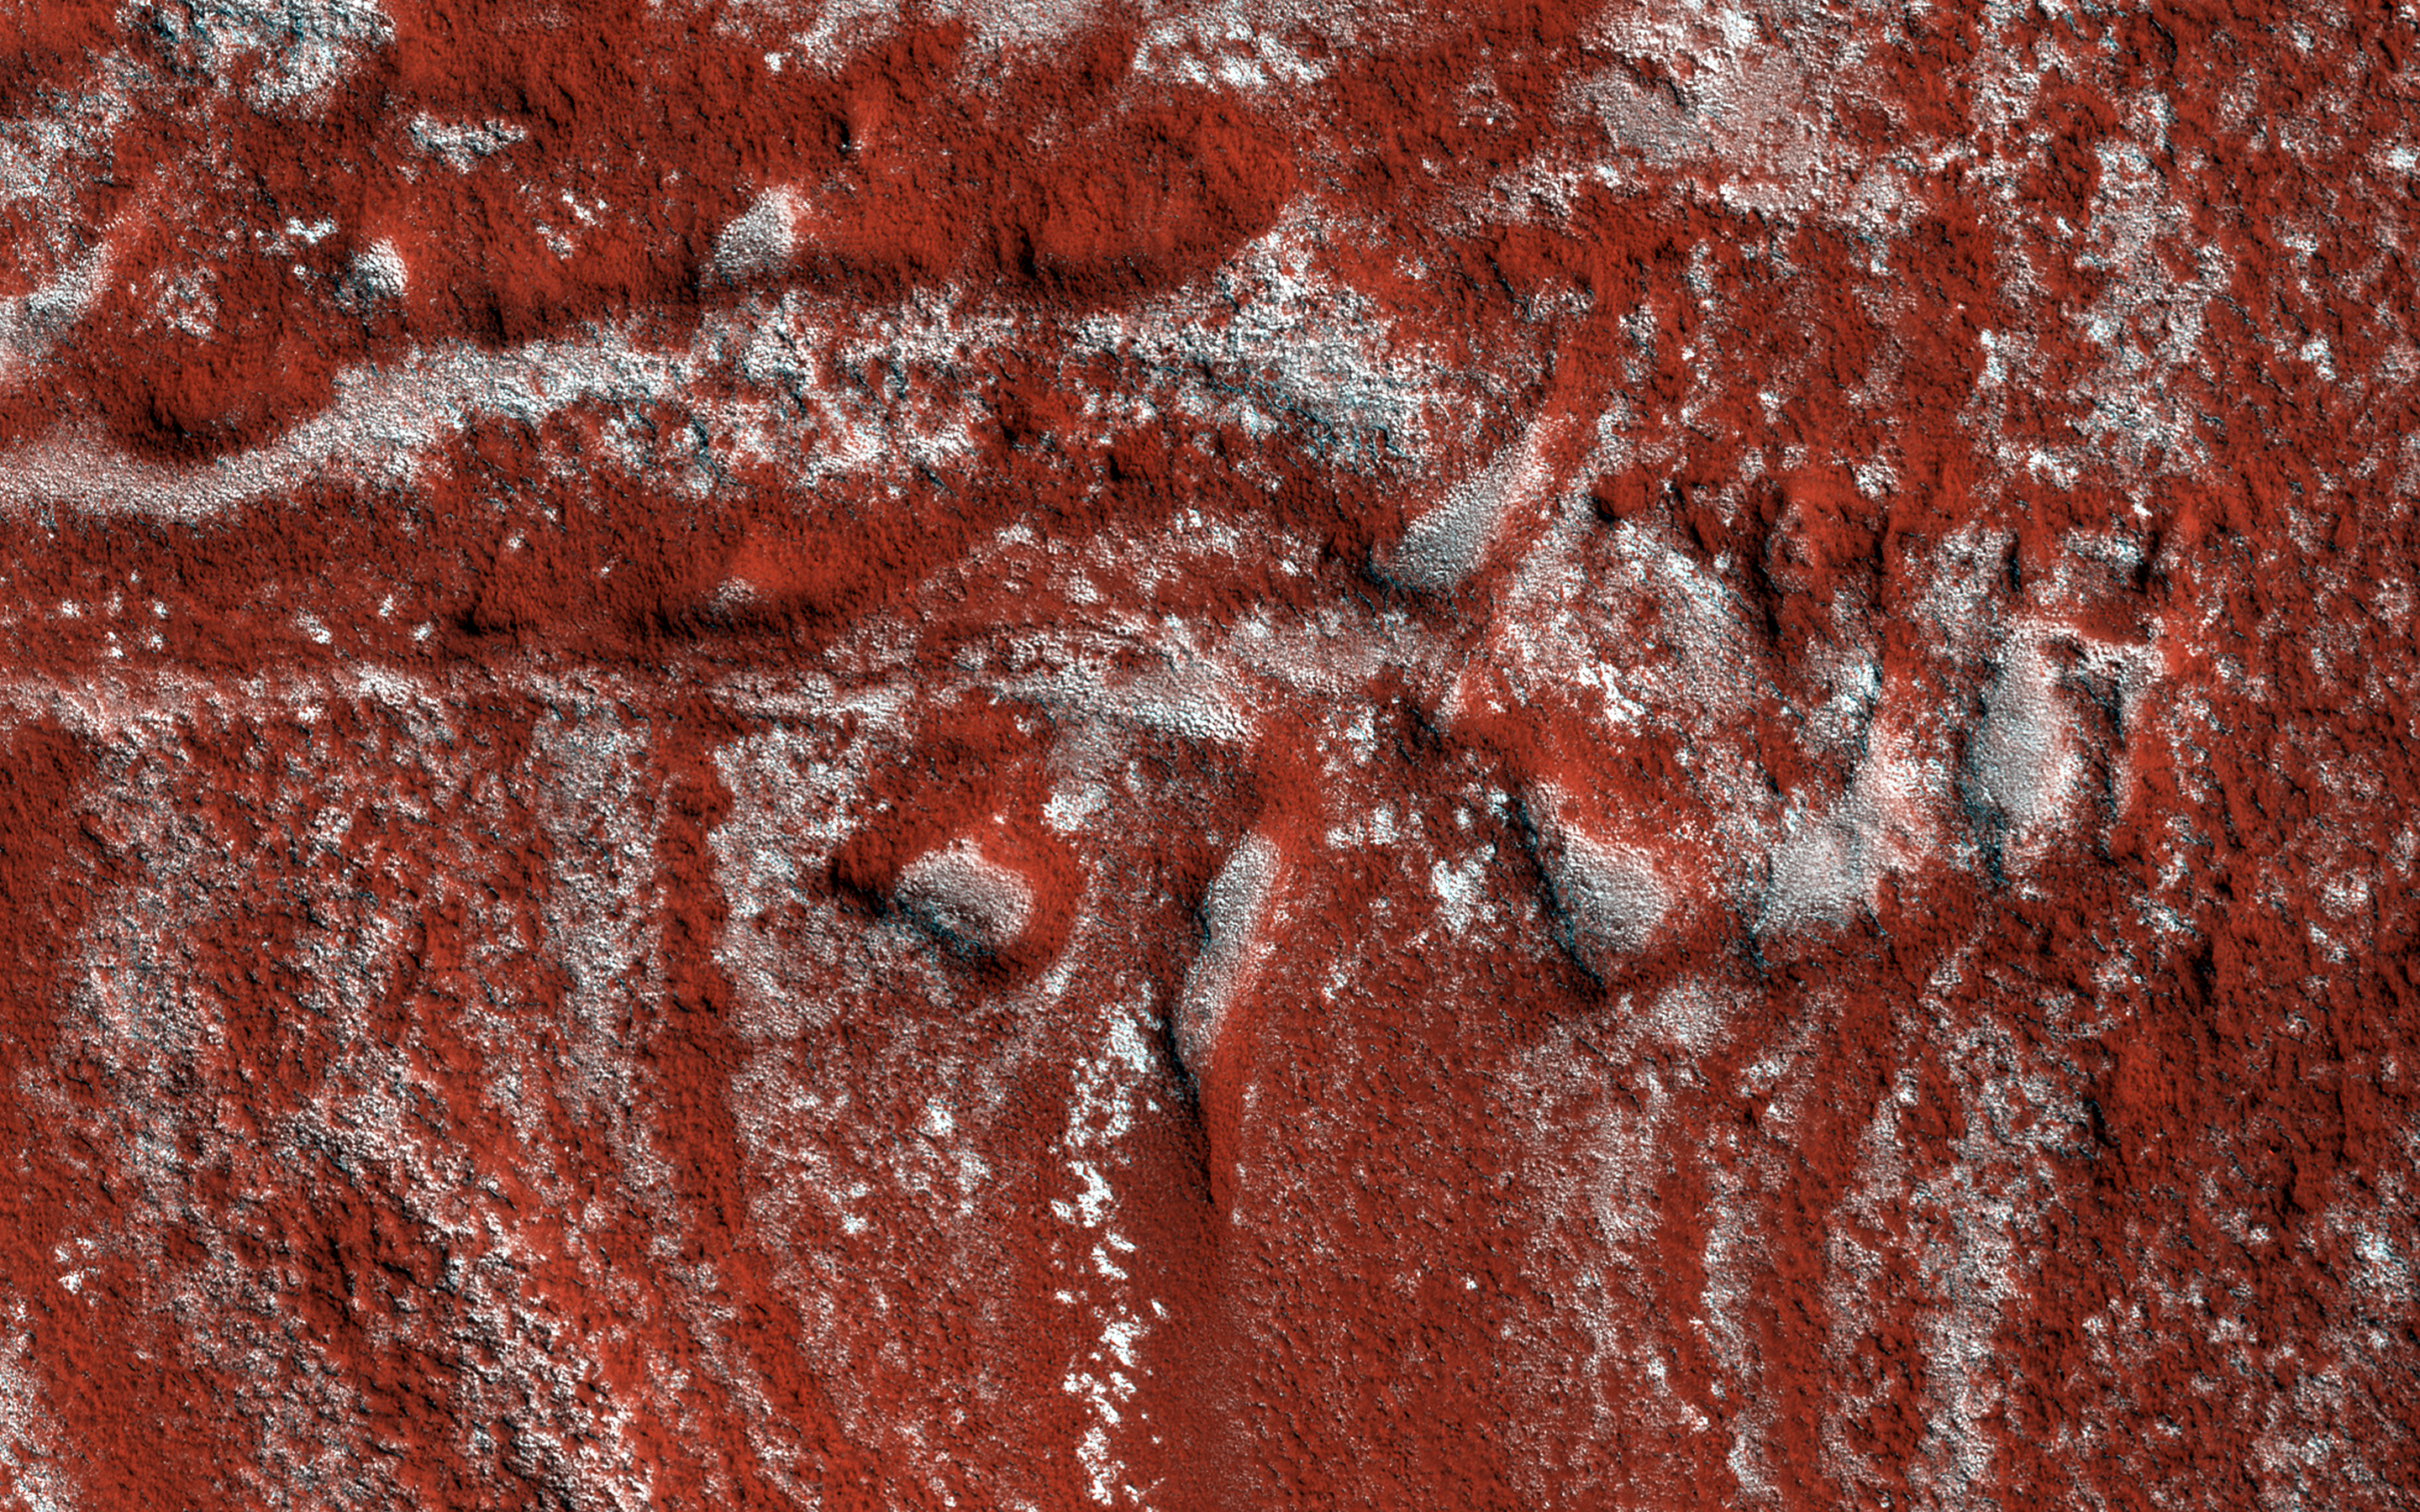

Drag Folds in the North Polar Layered Deposits

This image shows what looks like drag folds, where rock layers bend (fold) before they break in a fault.

However, the North Polar layered deposits are composed of ice, and this is a large scale for such a feature, compared to drag folds on Earth. This image is part of a stereo pair, so with a 3D picture, we can better interpret the structure.

This is a stereo pair with ESP_044794_2620.

The University of Arizona, Tucson, operates HiRISE, which was built by Ball Aerospace & Technologies Corp., Boulder, Colo. NASA’s Jet Propulsion Laboratory, a division of the California Institute of Technology in Pasadena, manages the Mars Reconnaissance Orbiter Project for NASA’s Science Mission Directorate, Washington.

Credit: NASA/JPL-Caltech/Univ. of Arizona